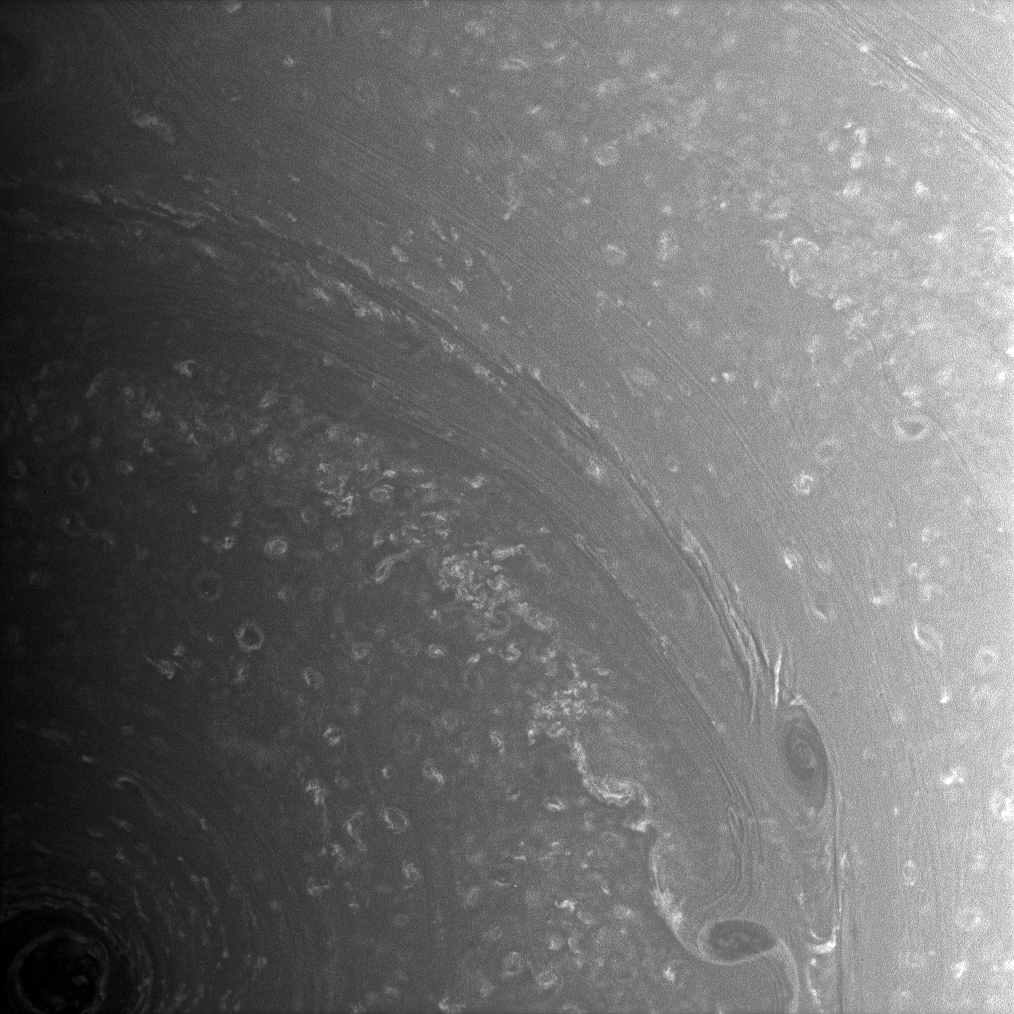

Forces from the Deep

Bright, high-altitude clouds interact with dark, deeper structures near Saturn’s south pole. The dark vortices near lower right are two especially large examples of such deep structures. These vortices create eddies in the higher clouds at adjacent latitudes as they pass by.

This image has been strongly contrast enhanced in order to sharpen details in the layered clouds near lower right.

The image was taken with the Cassini spacecraft wide-angle camera on Aug. 27, 2008 using a spectral filter sensitive to wavelengths of infrared light centered at 752 nanometers. The view was acquired at a distance of approximately 457,000 kilometers (284,000 miles) from Saturn. Image scale is 24 kilometers (15 miles) per pixel.

The Cassini-Huygens mission is a cooperative project of NASA, the European Space Agency and the Italian Space Agency. The Jet Propulsion Laboratory, a division of the California Institute of Technology in Pasadena, manages the mission for NASA’s Science Mission Directorate, Washington, D.C. The Cassini orbiter and its two onboard cameras were designed, developed and assembled at JPL. The imaging operations center is based at the Space Science Institute in Boulder, Colo.

Credit: NASA/JPL/Space Science Institute